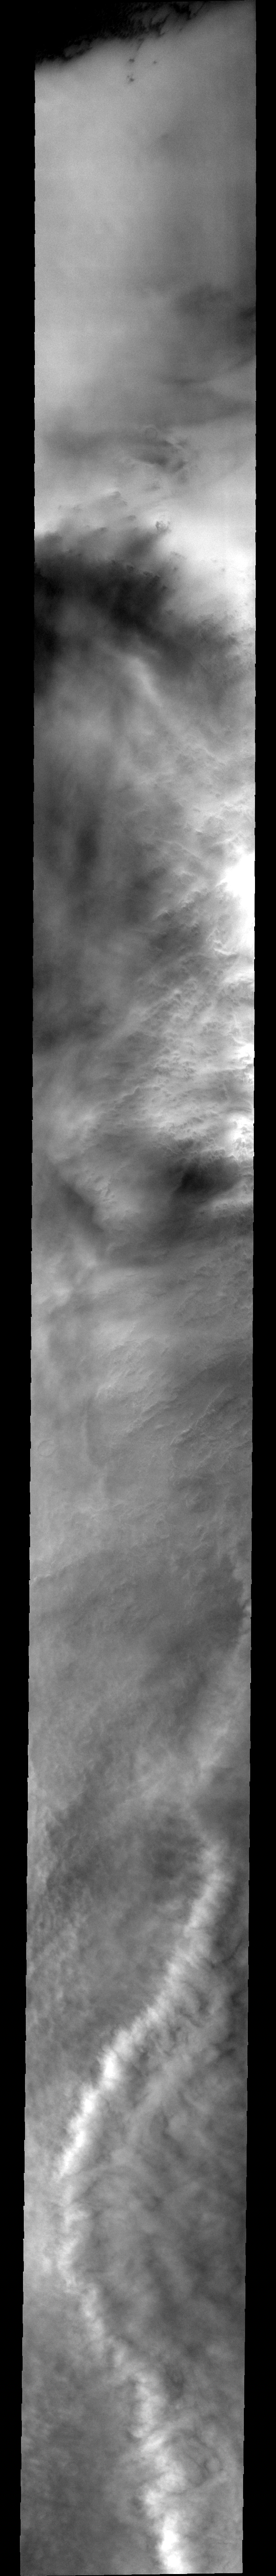

Cloudy Pole

This image shows clouds and one of the many storm fronts common in the north polar region during spring and early summer. Note the linear nature of the clouds towards the top of the image, and the appearance of a large crater barely visible beneath the cloud cover.

Image information: VIS instrument. Latitude 75, Longitude 194 East (166 West). 40 meter/pixel resolution.

Note: this THEMIS visual image has not been radiometrically nor geometrically calibrated for this preliminary release. An empirical correction has been performed to remove instrumental effects. A linear shift has been applied in the cross-track and down-track direction to approximate spacecraft and planetary motion. Fully calibrated and geometrically projected images will be released through the Planetary Data System in accordance with Project policies at a later time.

NASA’s Jet Propulsion Laboratory manages the 2001 Mars Odyssey mission for NASA’s Office of Space Science, Washington, D.C. The Thermal Emission Imaging System (THEMIS) was developed by Arizona State University, Tempe, in collaboration with Raytheon Santa Barbara Remote Sensing. The THEMIS investigation is led by Dr. Philip Christensen at Arizona State University. Lockheed Martin Astronautics, Denver, is the prime contractor for the Odyssey project, and developed and built the orbiter. Mission operations are conducted jointly from Lockheed Martin and from JPL, a division of the California Institute of Technology in Pasadena.

Credit: NASA/JPL/Arizona State University